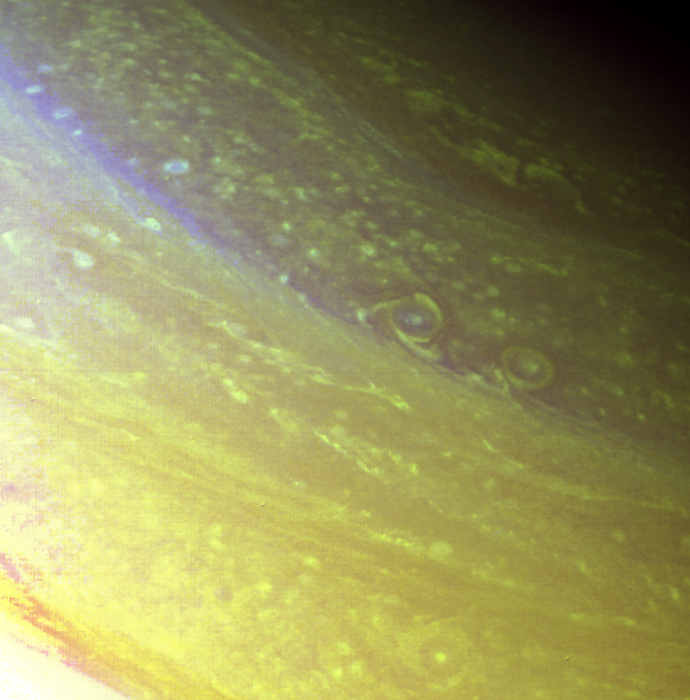

Saturn – North Polar Region

The north polar region of Saturn is pictured in great detail in this Voyager 2 image obtained Aug. 25 from a range of 633,000 kilometers (393,000 miles). Two oval cloud systems some 250 km. (150 mi.) across are visible at about 72 degrees north latitude. The bright spot in the center of the leftmost cloud is a convective cloud storm about 60 km. (37 mi.) across. The outer ring of material rotates in an anti-cyclonic sense (counterclockwise in the northern hemisphere). A similar cloud structure of comparable dimension appears at 55 degrees north (bottom center of this picture). These northern latitudes contain many bright, small-scale cloud spots–only a few tens of kilometers across–representative of convective cloud systems. Across the top of this image stretch several long, linear, wavelike features that may mark the northernmost east-flowing jet in Saturn’s atmosphere. In this orange-and-violet-image composite, the smallest features visible are about 16 km. (10 mi.) across. The Voyager project is managed for NASA by the Jet Propulsion Laboratory, Pasadena, Calif.

Credit: NASA/JPL